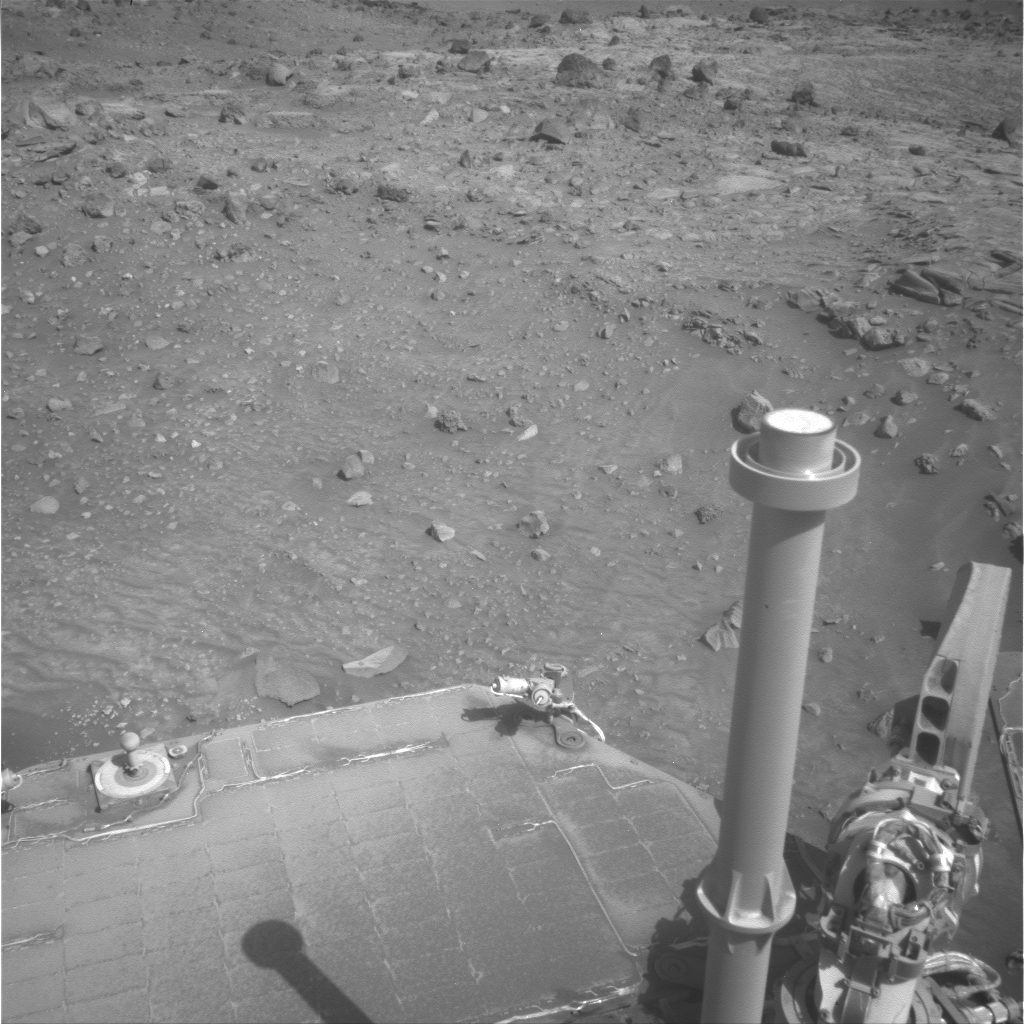

Very Dusty Solar Panel on Spirit, Sol 1811

NASA Mars Exploration Rover Spirit took this image using the left eye of its navigation camera during the 1,811th Martian day, or sol, of Spirit’s mission on Mars (February 5, 2009). Contrast has been stretched to make dust on the solar panel more easily visible.

Engineering data from Spirit’s power subsystem indicated that some dust blew off the rover’s solar array on the following day, Sol 1812 (February 6, 2009).

This image and one from Sol 1813 (February 7, 2009) (PIA11799) provide a before-and-after comparison of the dust visible on Spirit’s rear solar array. The reduction in the dust coating is difficult to discern in the images. The cleaning event was detected by a change in electrical output from the solar panels.

Spirit’s daily energy supply from the solar array increased by about 30 watt-hours, to about 240 watt-hours from 210 watt-hours. (Thirty watt-hours is enough to illuminate a 30 watt bulb for one hour.) Before the Sol 1812 cleaning, only 25 percent of sunlight hitting the array was getting past the dust to be used by the photovoltaic cells. That factor improved to 28 percent after the cleaning event.

Spirit took this image at about 2:49 p.m. local solar time at Spirit’s location inside Gusev Crater. The rover’s position was next to the northern edge of the low plateau called “Home Plate,” visible beyond the solar panel.

Credit: NASA/JPL-Caltech